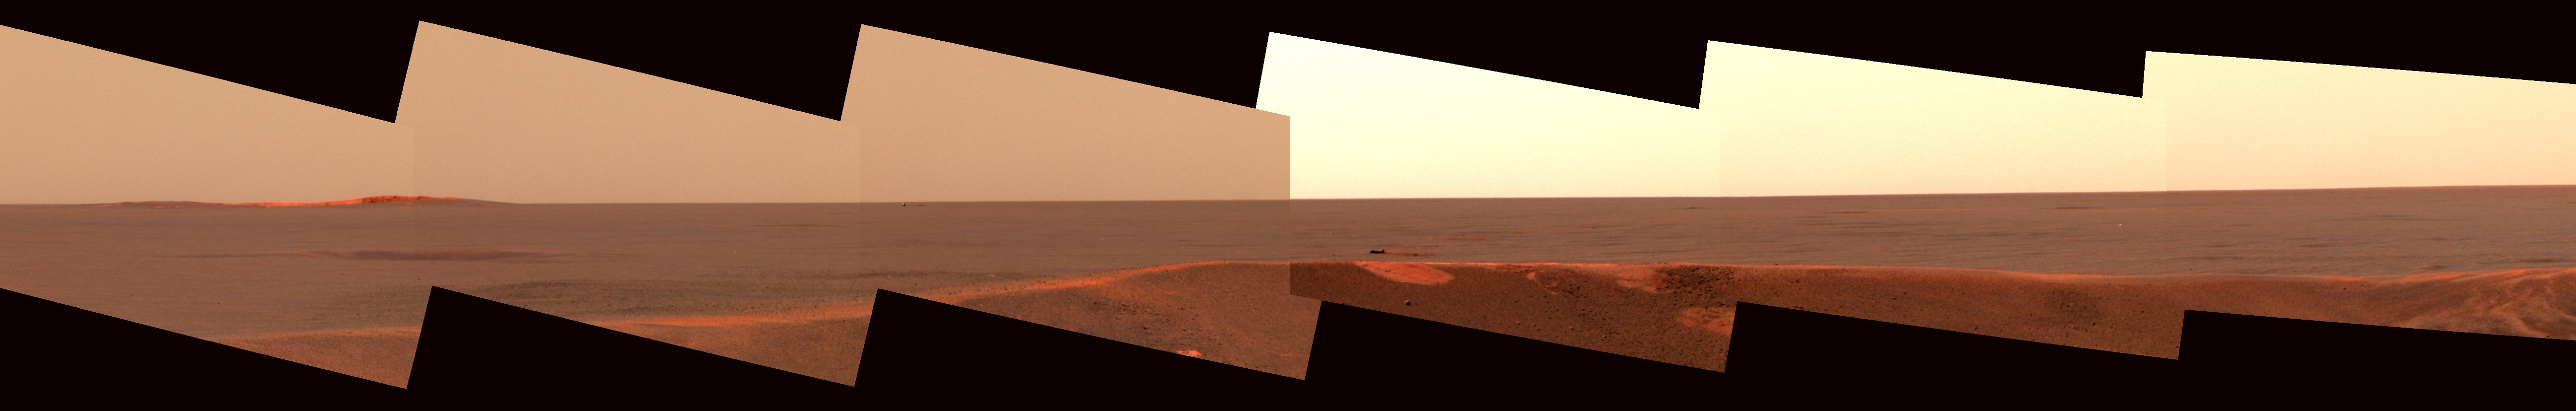

Opportunity’s Heatshield on the Horizon

This image mosaic from the panoramic camera on the Mars Exploration Rover Opportunity shows the distant horizon from Opportunity’s position inside a small crater at Meridiani Planum, Mars. To the left is a large crater about 700 meters (2,296 feet) away from the landing site and approximately 200 meters (656 feet) in diameter. In the center, Opportunity’s heatshield and its impact mark can be seen at a distance of approximately 875 meters (one-half mile) from the landing site. To the right, a string of bounce marks left by the rover’s airbags is visible. Near the mark just outside the landing site crater’s rim is the largest rock in the area. This rock is about 40 centimeters (16 inches) across and 50 meters (164 feet) from the rover’s position. The image is an enhanced color composite acquired on the 35th and 36th martian days, or sols, of Opportunity’s journey, using three different wavelength filters.

Credit: NASA/JPL/Cornell